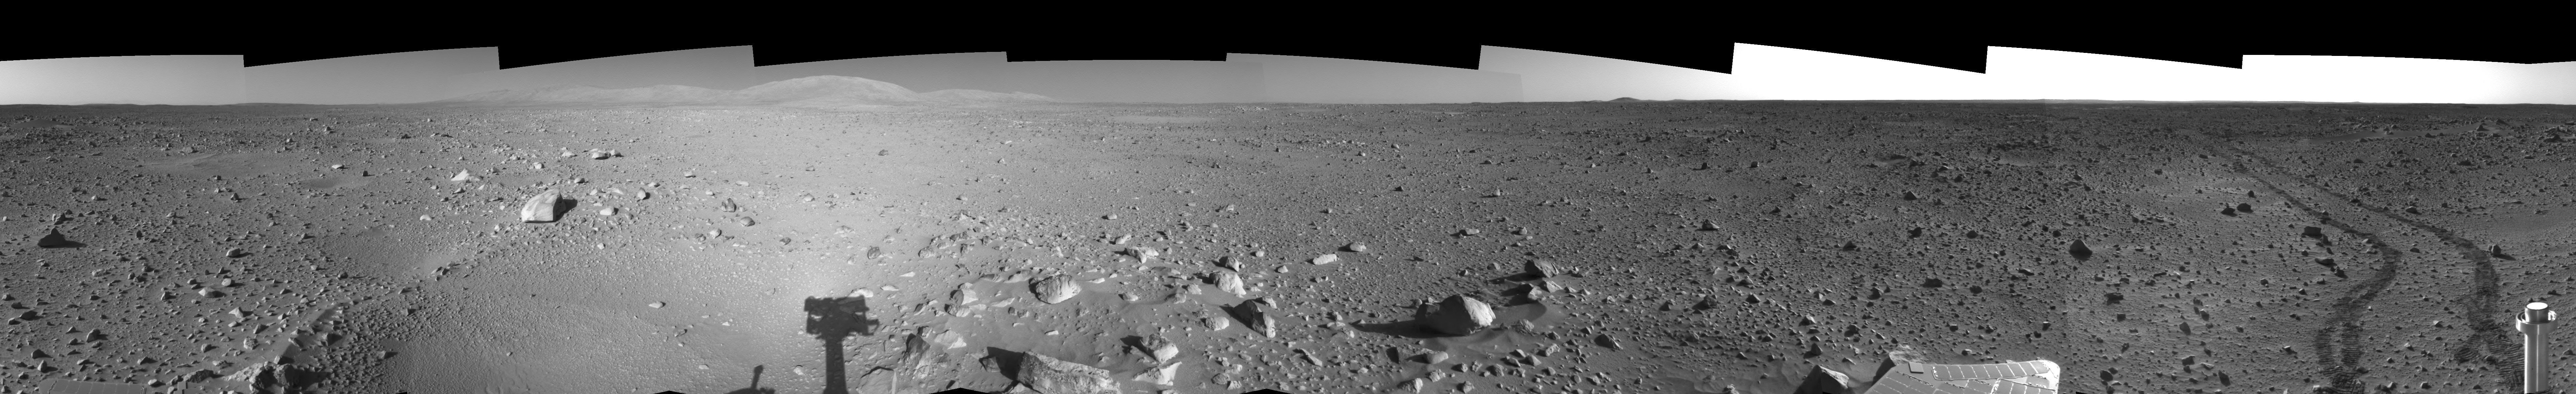

Spirit’s View on Sol 142 (Left Eye)

This is the left-eye view of a stereo pair showing a 360-degree view of the terrain surrounding NASA’s Mars Exploration Rover Spirit on the 142nd martian day of the rover’s mission inside Gusev Crater, on May 27, 2004. It was assembled from images taken by Spirit’s navigation camera. The rover’s position is Site A55. The view is presented in a cylindrical-perspective projection with geometrical seam correction.

See PIA06026 for 3-D view and PIA06028 for right eye view of this left eye cylindrical-perspective projection.

Credit: NASA/JPL